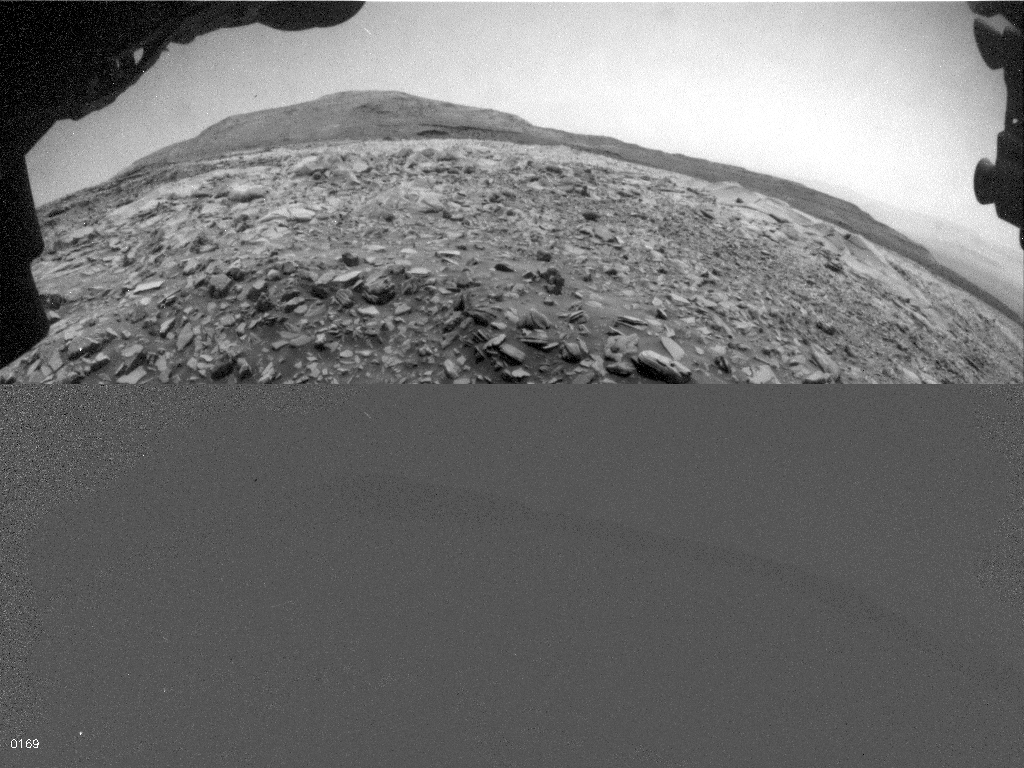

Curiosity’s Hazcam Catches a Dusty Wind Gust

NASA’s Curiosity Mars rover used one of its Hazard-Avoidance Cameras (Hazcams) to catch this dusty wind gust blowing overhead on March 18, 2022, the 3,418th Martian day, or sol, of the mission. Scientists believe it’s a wind gust rather than a dust devil since it doesn’t appear to have the trademark vorticity, or twisting, of a dust devil.

The series of images captured by the Hazcam is viewable in the top image; the bottom image shows the frames after they’ve been processed by change-detection software, which helps the viewer see how the wind gust moves over time.

Curiosity was built by NASA’s Jet Propulsion Laboratory in Southern California. Caltech in Pasadena, California, manages JPL for NASA. JPL manages Curiosity’s mission for NASA’s Science Mission Directorate in Washington.

Credit: NASA/JPL-Caltech/Space Science Institute